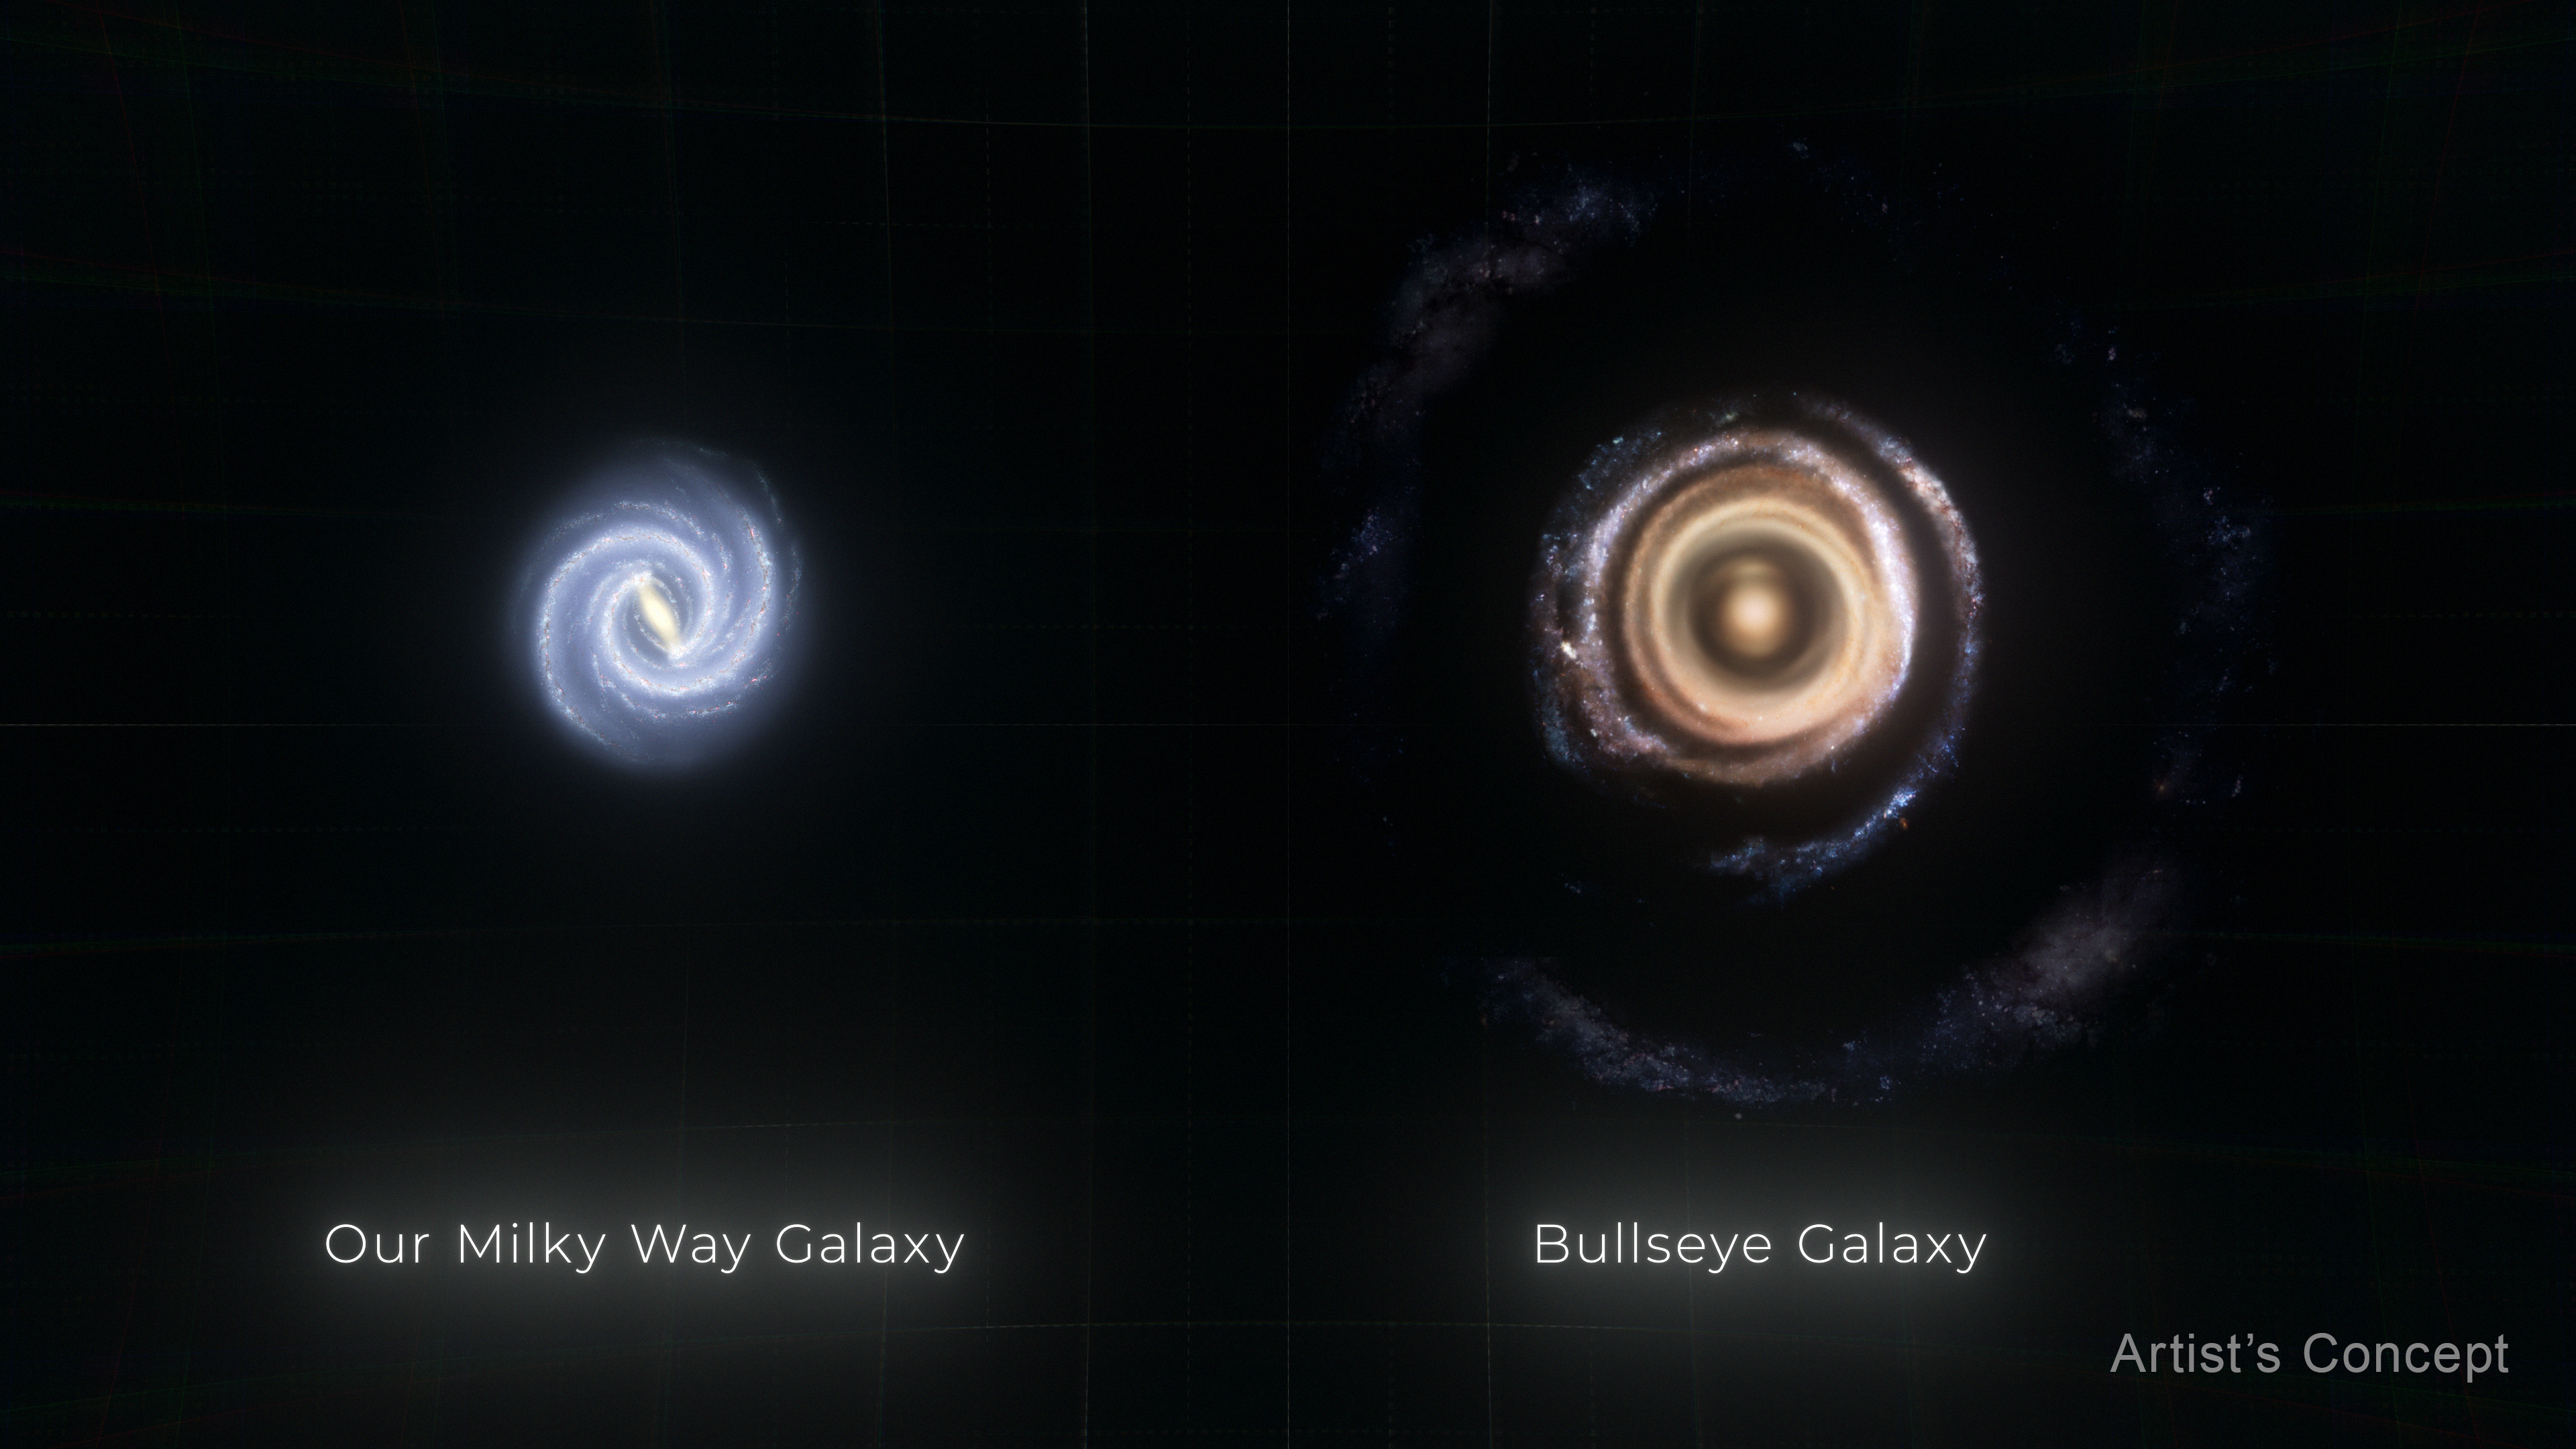

Milky Way Compared to Galaxy LEDA 1313424 (Artist’s Concept)

This illustration compares the size of our own Milky Way galaxy to gargantuan galaxy LEDA 1313424, nicknamed the Bullseye. The Milky Way is about 100,000 light-years in diameter, and the Bullseye is almost two-and-a-half times larger, at 250,000 light-years across.

Credit: Artwork: NASA, ESA, Ralf Crawford (STScI)